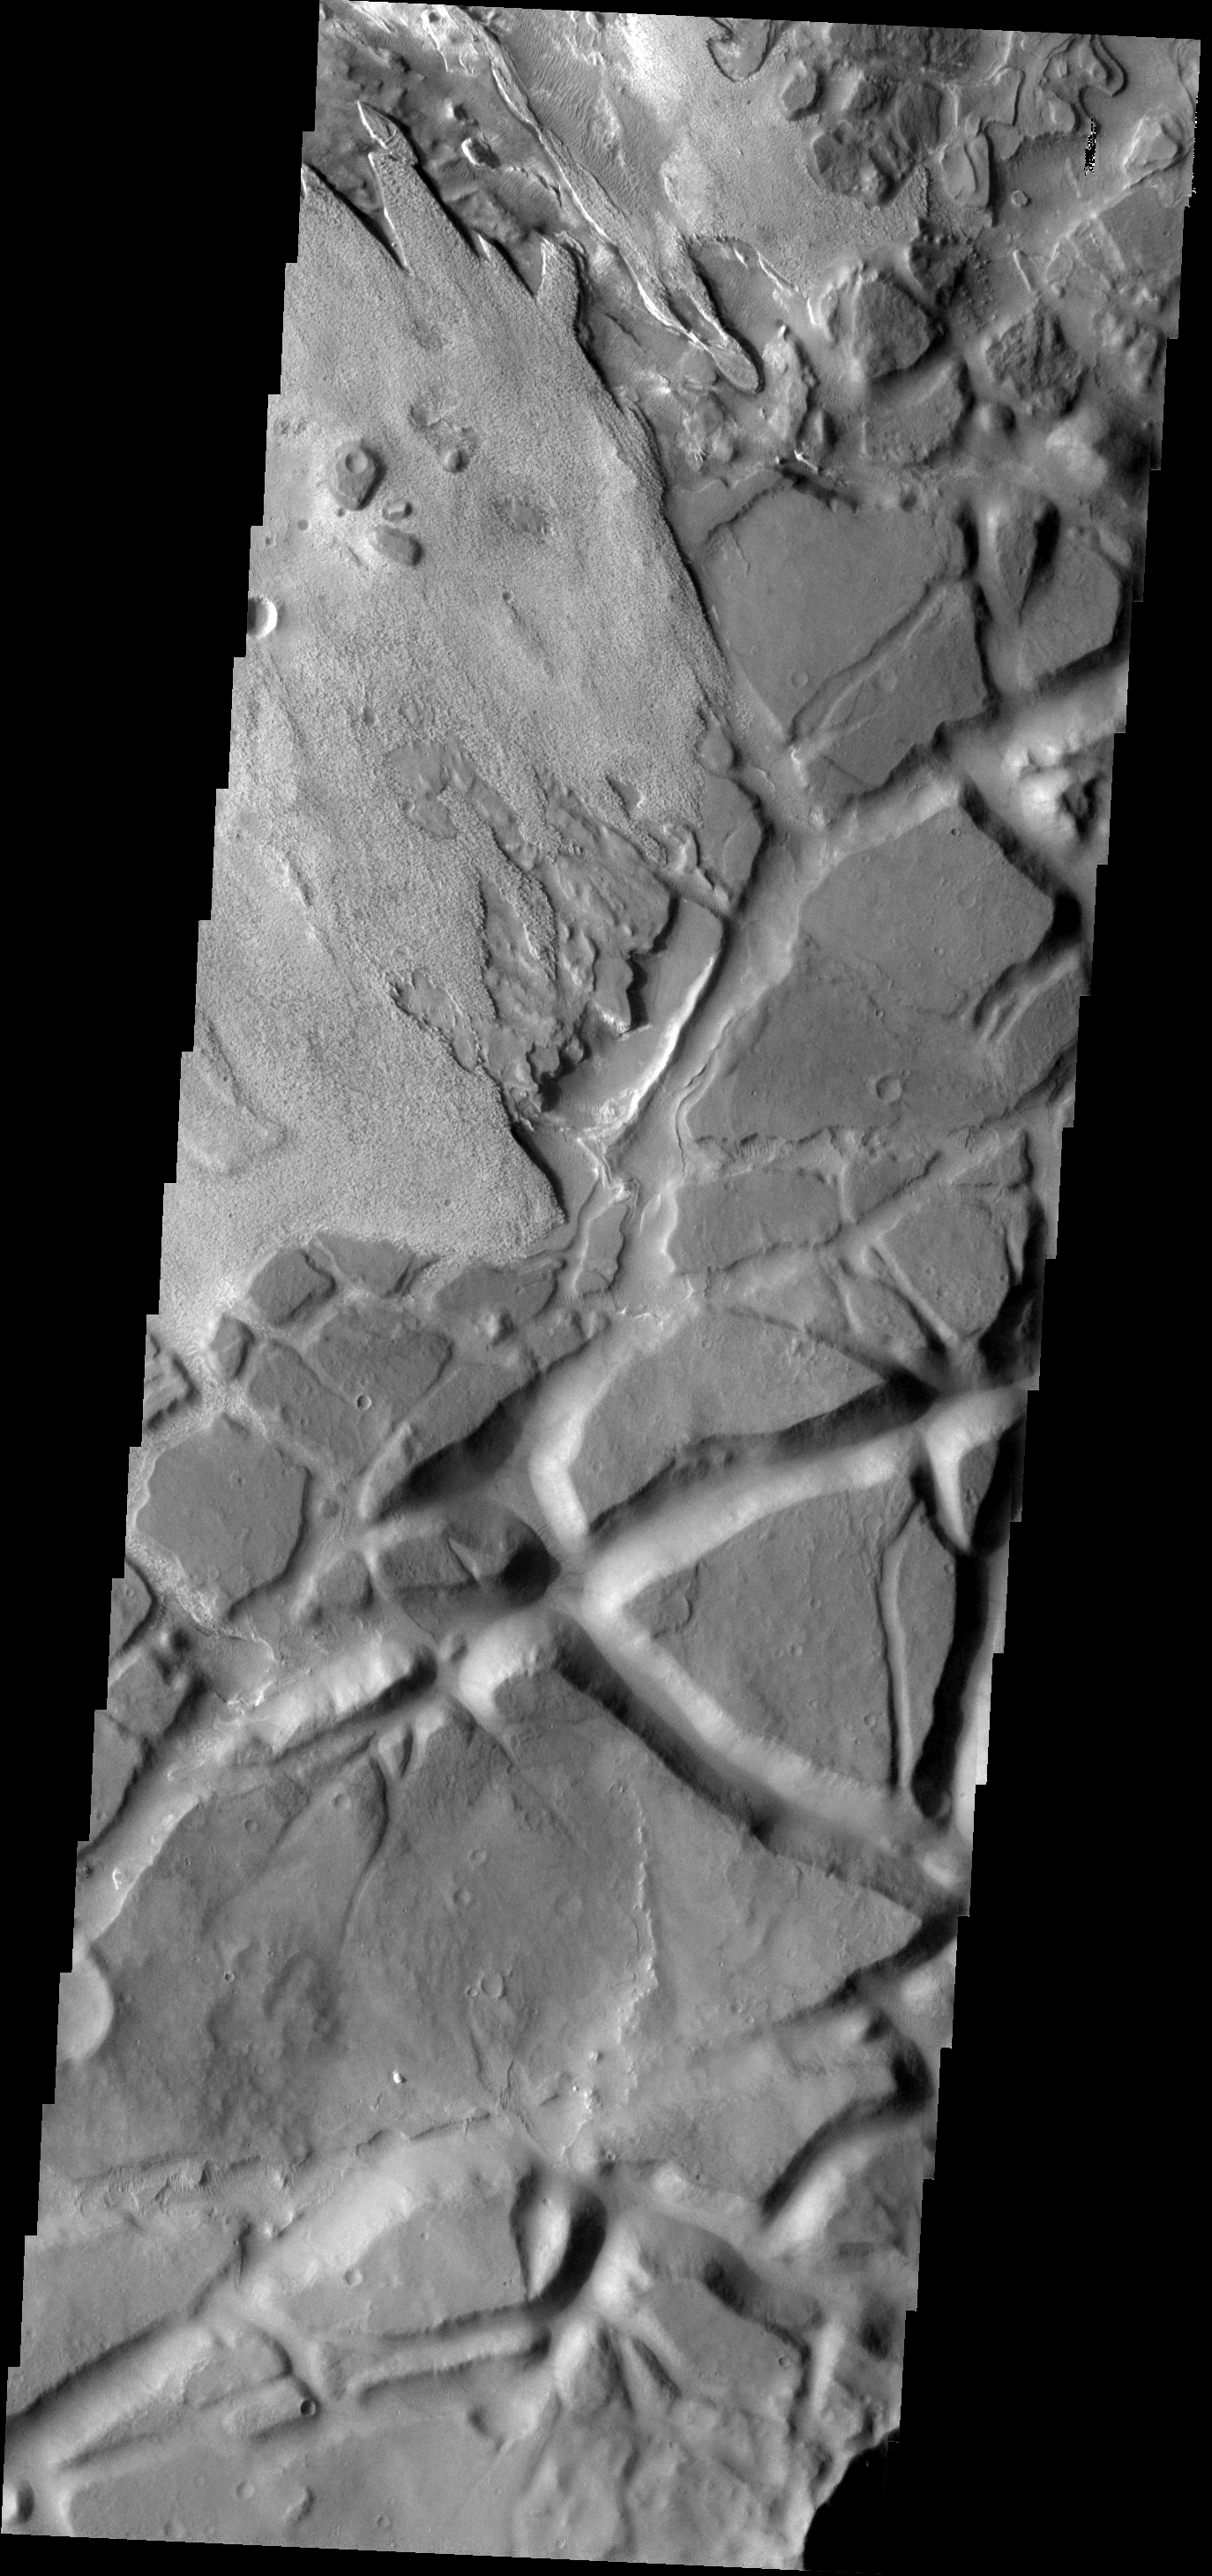

Aram Chaos

Aram Chaos is a complex region which contains layered material with different surface textures and heavily fractured material forming chaos.

Image information: VIS instrument. Latitude 1.7N, Longitude 340.0E. 18 meter/pixel resolution.

Please see the THEMIS Data Citation Note for details on crediting THEMIS images.

Note: this THEMIS visual image has not been radiometrically nor geometrically calibrated for this preliminary release. An empirical correction has been performed to remove instrumental effects. A linear shift has been applied in the cross-track and down-track direction to approximate spacecraft and planetary motion. Fully calibrated and geometrically projected images will be released through the Planetary Data System in accordance with Project policies at a later time.

NASA’s Jet Propulsion Laboratory manages the 2001 Mars Odyssey mission for NASA’s Office of Space Science, Washington, D.C. The Thermal Emission Imaging System (THEMIS) was developed by Arizona State University, Tempe, in collaboration with Raytheon Santa Barbara Remote Sensing. The THEMIS investigation is led by Dr. Philip Christensen at Arizona State University. Lockheed Martin Astronautics, Denver, is the prime contractor for the Odyssey project, and developed and built the orbiter. Mission operations are conducted jointly from Lockheed Martin and from JPL, a division of the California Institute of Technology in Pasadena.

Credit: NASA/JPL/ASU